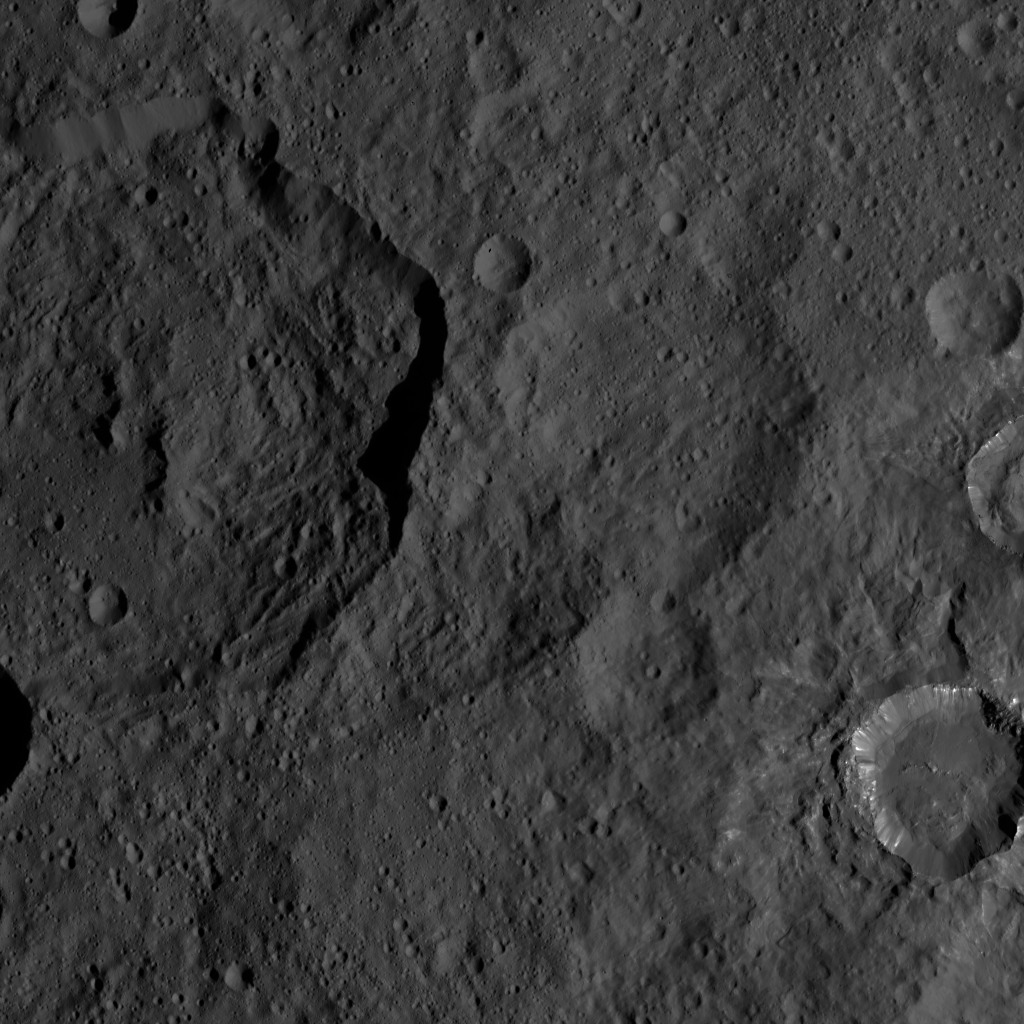

Dawn HAMO Image 25

This image, taken by NASA’s Dawn spacecraft, shows the surface of dwarf planet Ceres from an altitude of 915 miles (1,470 kilometers). The image was taken on August 21, 2015, and has a resolution of 450 feet (140 meters) per pixel.

Dawn’s mission is managed by JPL for NASA’s Science Mission Directorate in Washington. Dawn is a project of the directorate’s Discovery Program, managed by NASA’s Marshall Space Flight Center in Huntsville, Alabama. UCLA is responsible for overall Dawn mission science. Orbital ATK, Inc., in Dulles, Virginia, designed and built the spacecraft. The German Aerospace Center, the Max Planck Institute for Solar System Research, the Italian Space Agency and the Italian National Astrophysical Institute are international partners on the mission team.

Credit: NASA/JPL-Caltech/UCLA/MPS/DLR/IDA